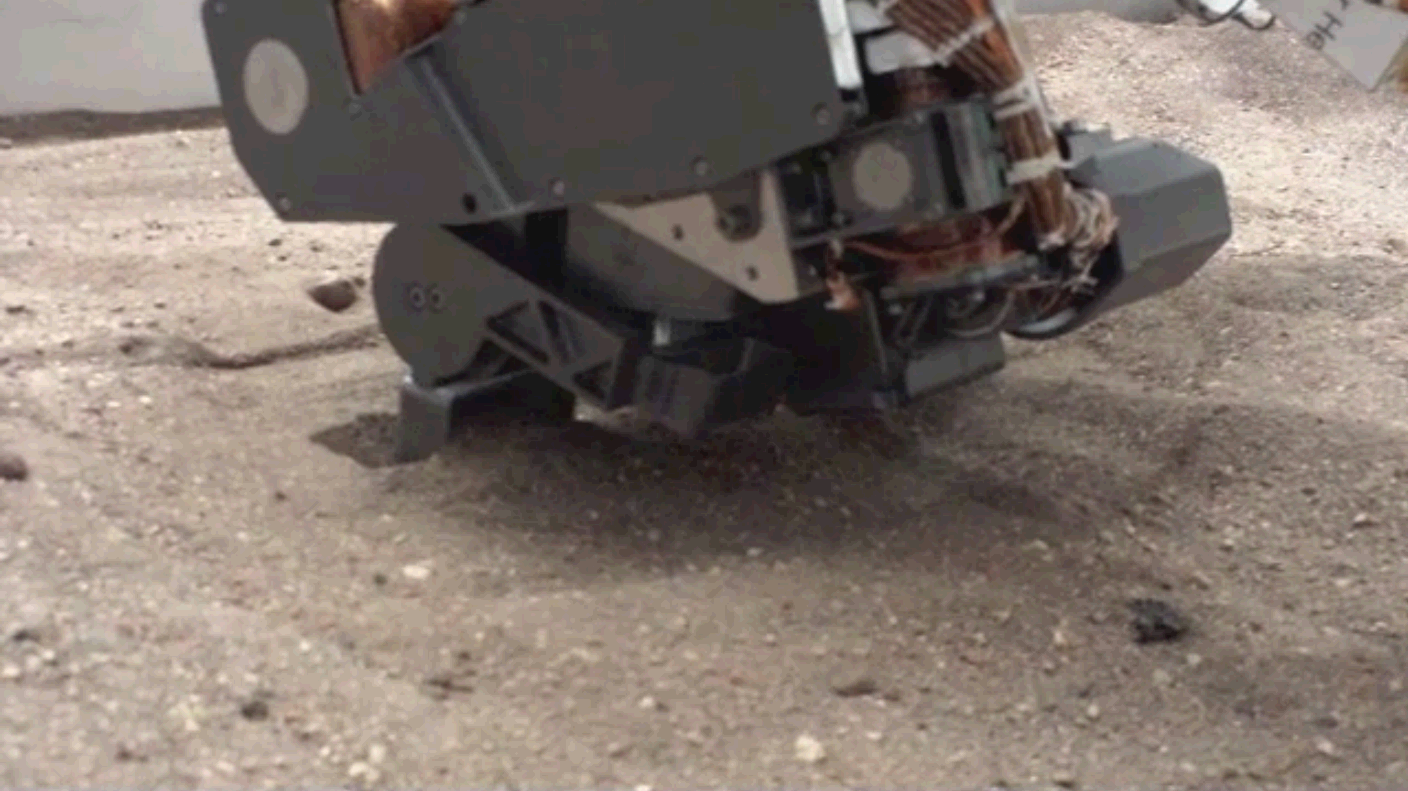

Test Scooping for Mars Rover Curiosity

This video, presented at four times actual speed, shows a test using an engineering model of the soil scoop for NASA’s Mars rover Curiosity. The scoop dips to about 1.4 inches (3.5 centimeters) deep. This test took place at NASA’s Jet Propulsion Laboratory, Pasadena, Calif., in 2011.

Curiosity’s scoop will collect soil samples to be sieved, processed and delivered to analytical instruments inside the rover.

JPL manages the Mars Science Laboratory/Curiosity for NASA’s Science Mission Directorate in Washington. The rover was designed, developed and assembled at JPL, a division of the California Institute of Technology in Pasadena.

Credit: NASA/JPL-Caltech